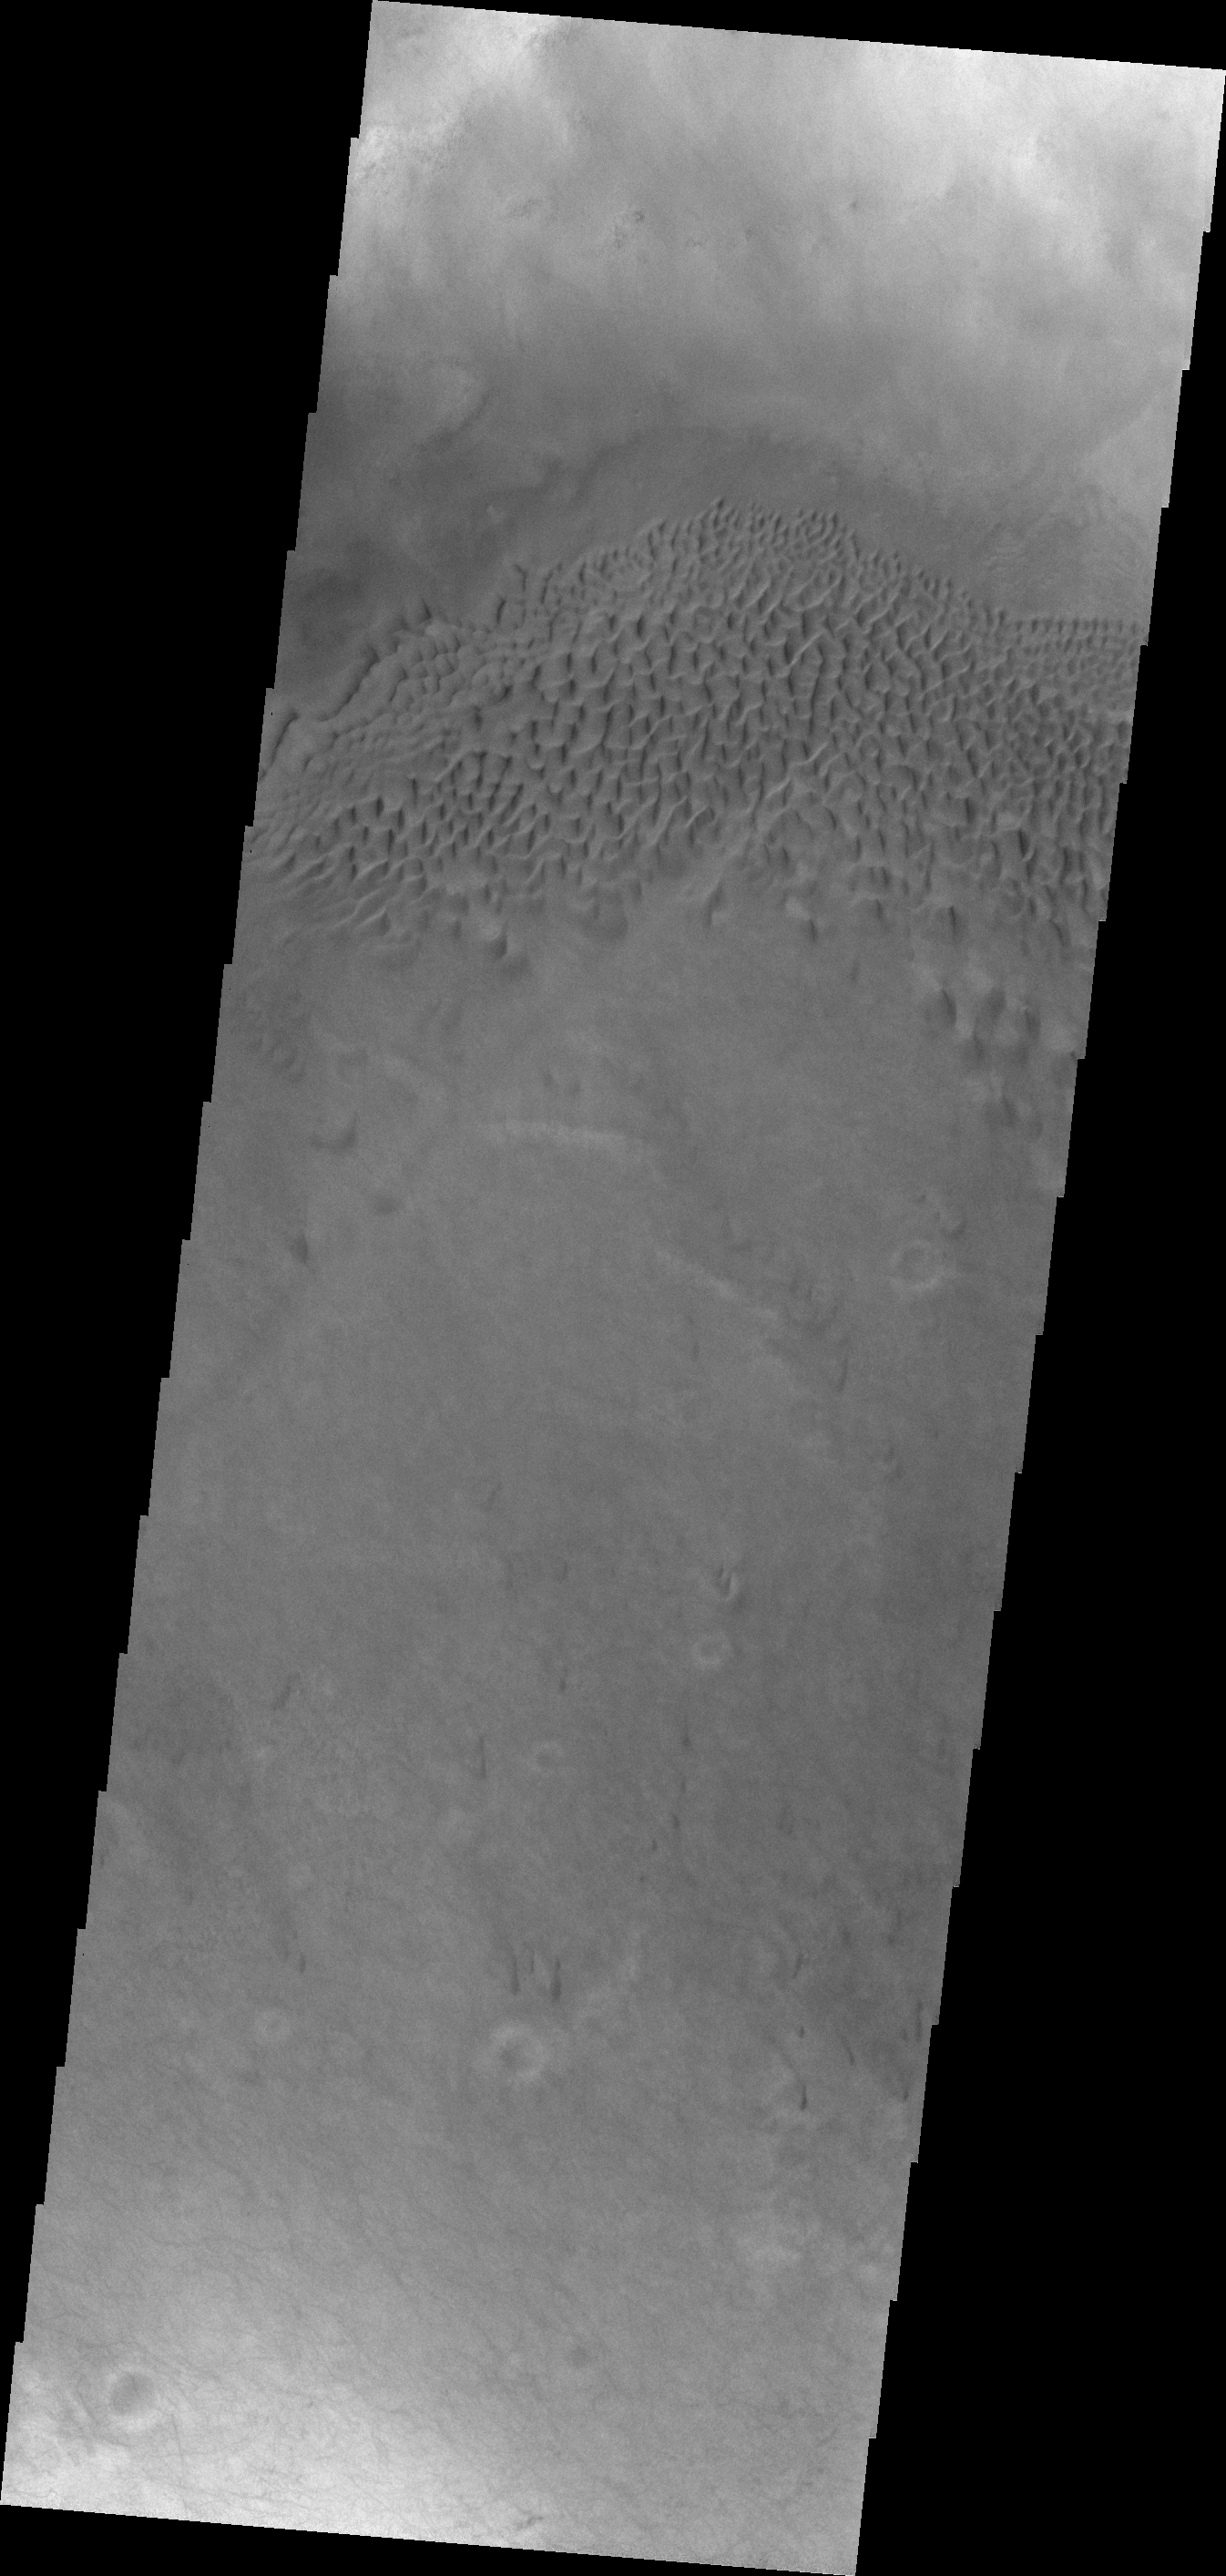

Hussey Crater Dunes

The dunes in today’s VIS image are located on the floor of Hussey Crater in Terra Sirenum.

Credit: NASA/JPL/ASU